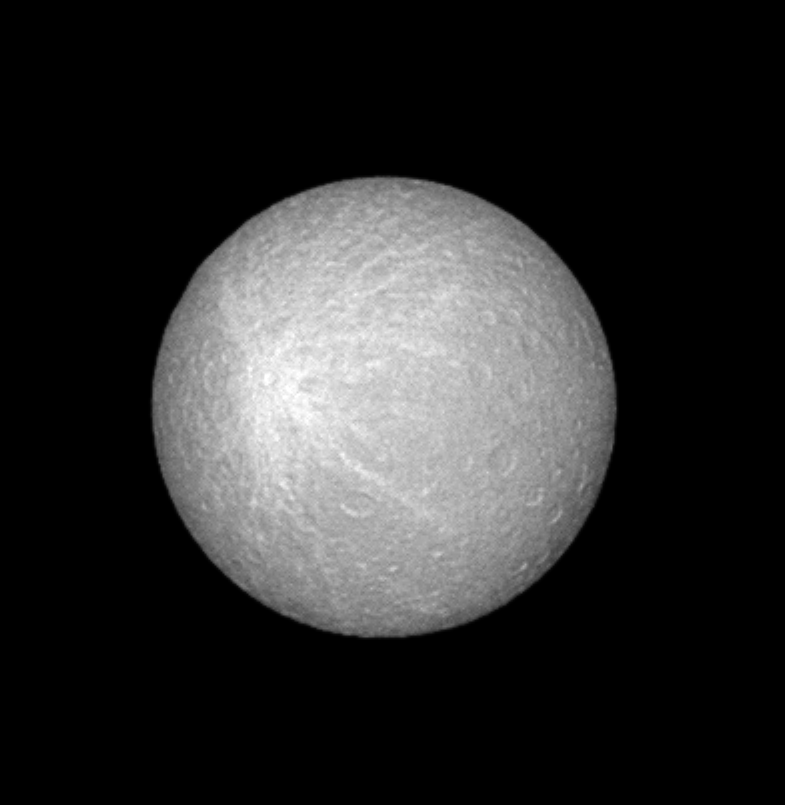

Rhea’s Bright Blemish

This view of Saturn’s moon Rhea shows the tremendous bright splat that coats much of the moon’s leading hemisphere. The bright feature may be impact-related and is visible in other Cassini images of Rhea (see PIA07539). Rhea is 1,528 kilometers (949 miles) across.

North on Rhea is up in this view.

The image was taken in visible green light with the Cassini spacecraft narrow-angle camera on June 25, 2005, at a distance of approximately 1.1 million kilometers (700,000 miles) from Rhea and at a Sun-Rhea-spacecraft, or phase, angle of less than one degree. Resolution in the original image was 7 kilometers (4 miles) per pixel. The image has been contrast-enhanced and magnified by a factor of two to aid visibility.

Credit: NASA/JPL/Space Science Institute